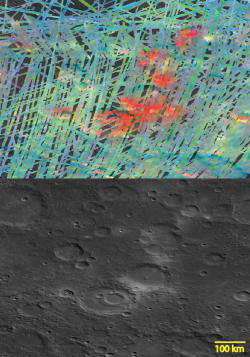

Web of Fire

The top image is a MASCS VIRS color composite of several large craters including Hesiod (lower middle, with smaller crater inside) and smaller Kuniyoshi to the west. The bottom image is a monochrome MDIS mosaic of the same area. The craters host a series of pyroclastic vents. The vents and the material erupted from them are brighter than the surrounding cratered plains and appear red in the VIRS composite, attesting to a difference in composition.

The VIRS composite shows hundreds of individual footprints tracks (minimum 100-200 m across and 3-4 km long) taken from different directions and altitudes. In locations where multiple footprints cover the same area, the footprint with the best illumination for mineralogical interpretation (usually the lowest incidence angle where shadows are minimized) is used for making the map. Due to the nature of MESSENGER’s orbit, the VIRS coverage of the southern hemisphere is greater than the north. In the MDIS, mosaic some brightness variations are due to tiling of images taken at different illuminations.

Date Created: June 16, 2014
Instruments: Visible and Infrared Spectrograph (VIRS) of the Mercury Atmosphere and Surface Composition Spectrometer (MASCS) and Mercury Dual Imaging System (MDIS)
VIRS Color Composite Wavelengths: 575 nm as red, 415 nm/750 nm as green, 310 nm/390 nm as blue
Center Latitude: -55.7°
Center Longitude: 327.4° E
Resolution: 1 km/pixel
Scale: Hesiod crater (lower, with smaller inset crater) is about 100 km (62 mi.) in diameter

The MESSENGER spacecraft is the first ever to orbit the planet Mercury, and the spacecraft’s seven scientific instruments and radio science investigation are unraveling the history and evolution of the Solar System’s innermost planet. MESSENGER acquired over 150,000 images and extensive other data sets. MESSENGER is capable of continuing orbital operations until early 2015.

For information regarding the use of images, see the MESSENGER image use policy.

Credit: NASA/Johns Hopkins University Applied Physics Laboratory/Carnegie Institution of Washington